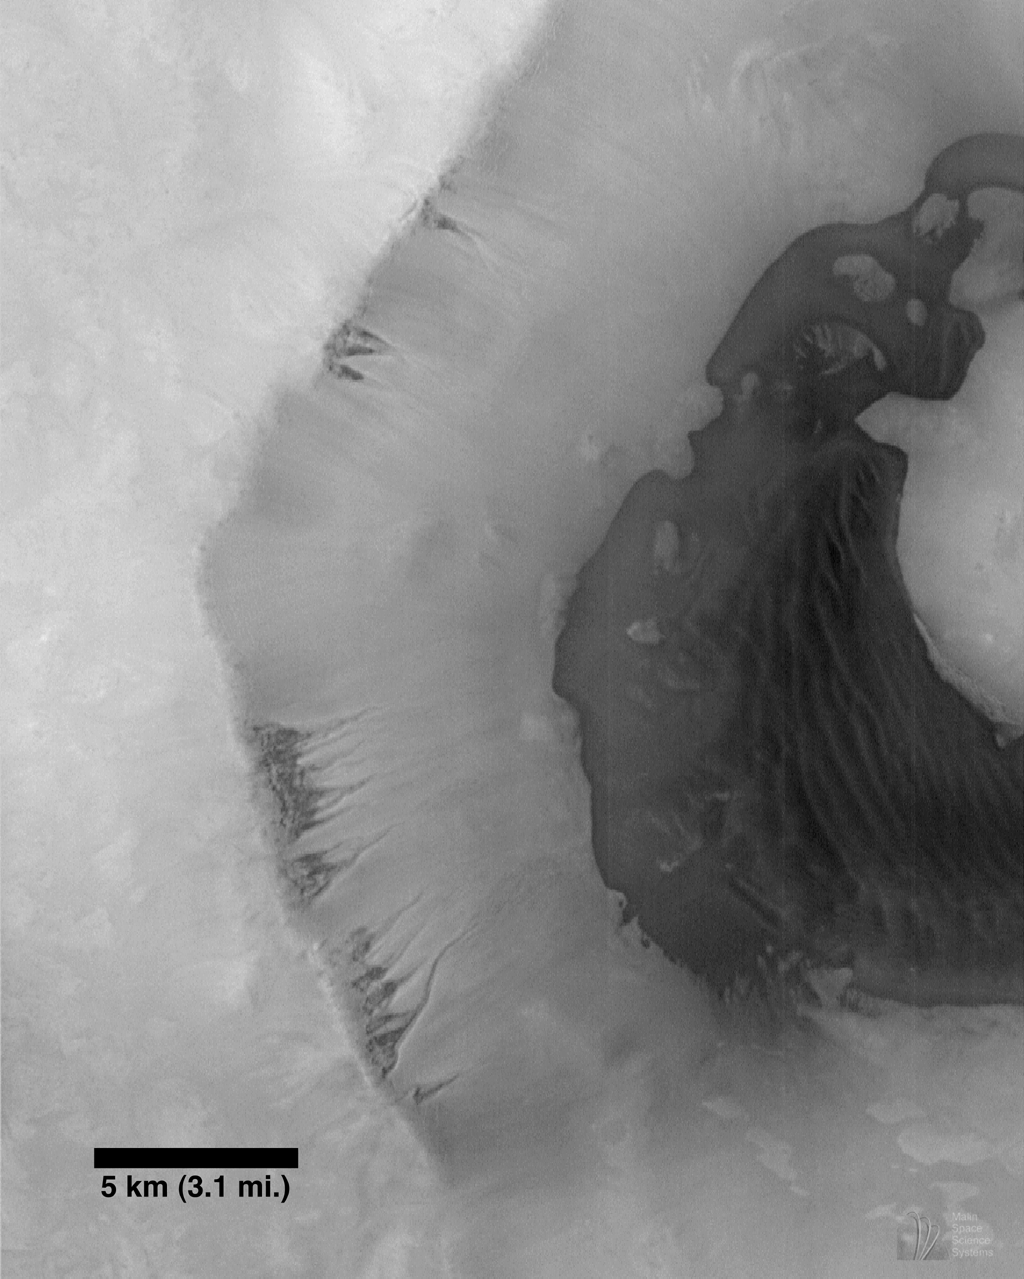

Seepage and Ponding within a Southern Hemisphere Crater

Mars Orbiter Camera (MOC) image 7707 (subframe) reproduced at full resolution, about 24.5 meters/pixel (80.4 feet/pixel). Picture shows an area approximately 25.1 x 31.3 km (15.6 x 19.5 miles) in size. Sun illumination is from the lower left. The MOC image is centered near 65.1°S latitude, 15.1°W longitude. Image was obtained during the Southern Spring season on December 29, 1997, at 1:19 p.m. PST on Mars Global Surveyor’s 77th orbit around Mars.

Despite evidence of catastrophic floods and integrated valley networks on Mars, unequivocal evidence of ponding has been difficult, if not impossible, to find. MOC image 7707 shows what, at first examination, appears to be such evidence. There are two striking geomorphic attributes of the crater shown in the image: (1) The crater wall shows channeling suggestive of fluid seepage; and (2) The contact (i.e., the boundary between two types of geologic materials) between the dark floor materials and the lighter materials of the crater wall suggests, by the formation of bays and peninsulas, a ponding relationship.

These relationships are best and most easily explained if, at some time in the past, water seeped out of layers within the crater wall and flowed down into the crater, flooding part of the crater floor. In this interpretation, the dark material may be sediment transported by the seeping water. The appearance of dunes within the crater may be coincidental, or the sand may have been generated by wind and wave action. The lack of superimposed fresh impact craters suggests this process may have been active relatively recently.

It is important to note that both the channel and floor relationships seen in this image may be formed by other processes, and that there is also the possibility that they may not be related (i.e., that the fluid from the channels did not emplace the dark, ponded floor material). It is also important to remember that a fluid other than water, for example, fluid lava, could be responsible for the features seen. Indeed, lower resolution Viking and some MOC images suggest just such an alternative explanation. The absence of craters may reflect the difficulty of the materials to preserve such features, or their burial by dust. Finally, the environmental difficulties of having liquid water seeping from the wall of a south polar crater are quite formidable. For these reasons, caution must be exercised in adopting any specific hypothesis.

Malin Space Science Systems and the California Institute of Technology built the MOC using spare hardware from the Mars Observer mission. MSSS operates the camera from its facilities in San Diego, CA. The Jet Propulsion Laboratory’s Mars Surveyor Operations Project operates the Mars Global Surveyor spacecraft with its industrial partner, Lockheed Martin Astronautics, from facilities in Pasadena, CA and Denver, CO.

Credit: NASA/JPL/MSSS